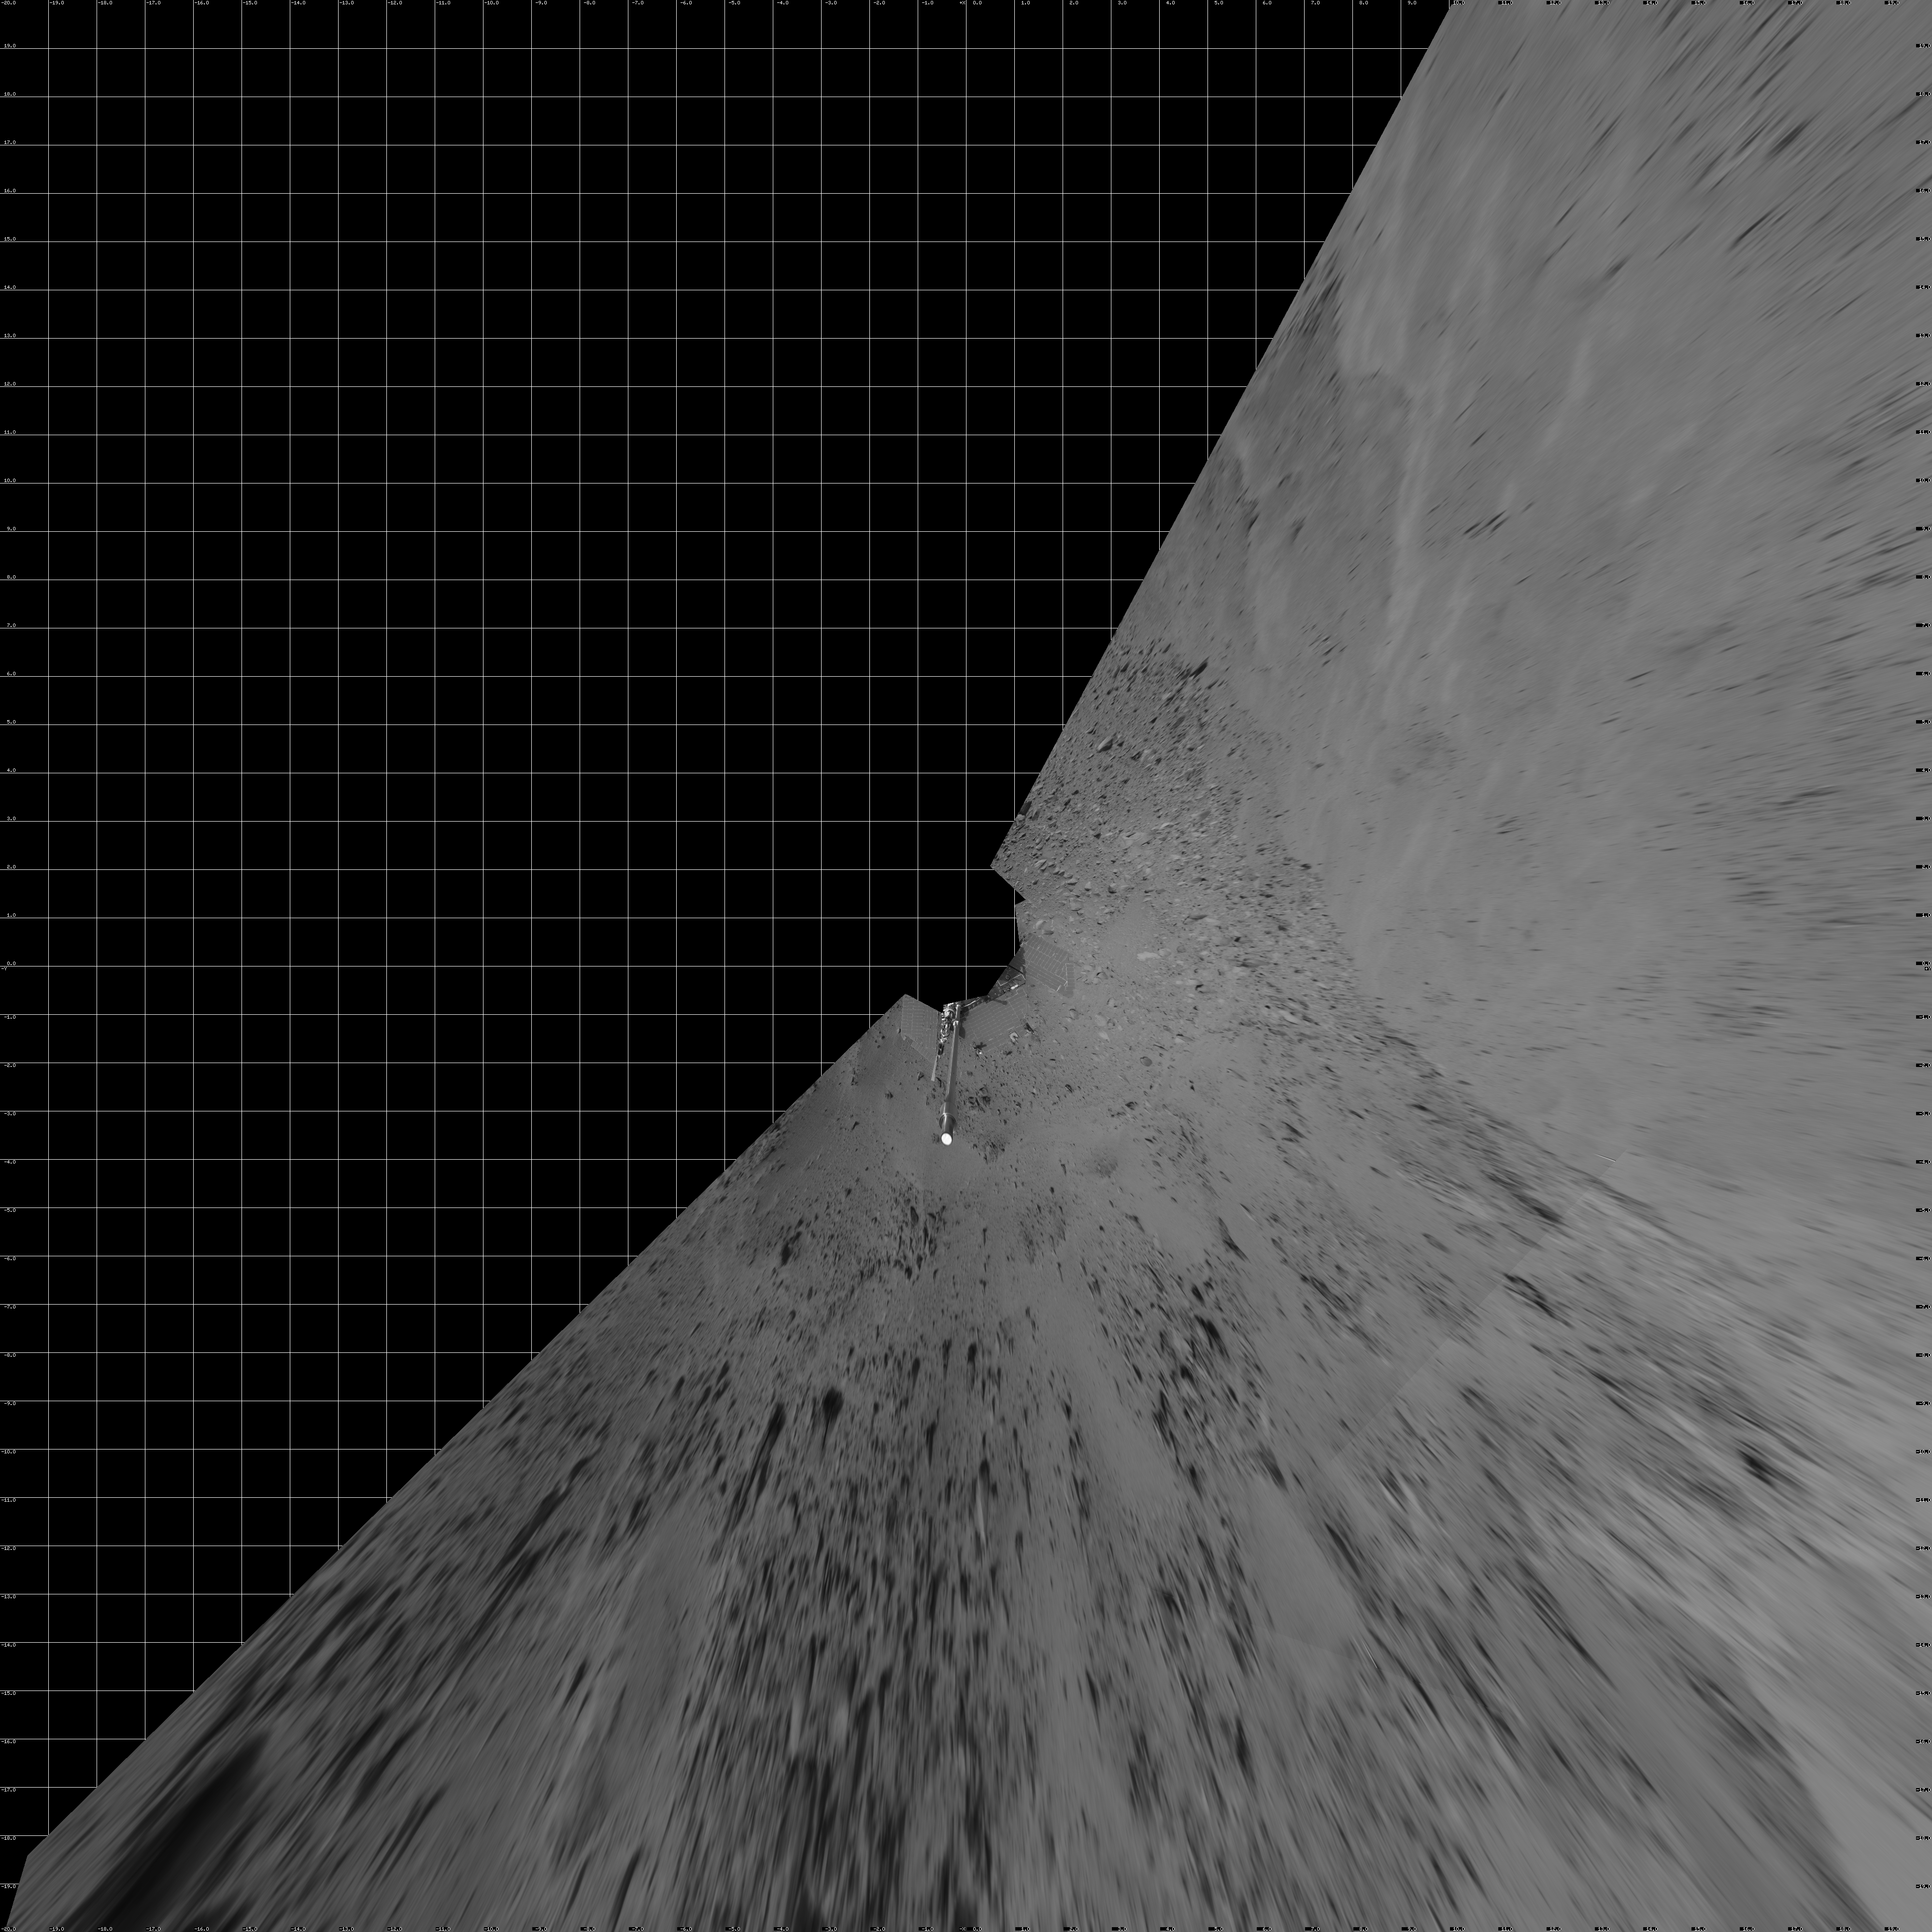

Spirit’s View on Sol 399 (Vertical)

NASA’s Mars Exploration Rover Spirit used its navigation camera to capture this view during the rover’s 399th martian day, or sol, (Feb. 15, 2005). An attempted drive on that sol did not gain any ground toward nearby “Larry’s Lookout” because of slippage that churned the soil on the slope. Spirit used its alpha particle X-ray spectrometer to examine the churned soil. This view is presented in a vertical projection with geometric seam correction.

Credit: NASA/JPL